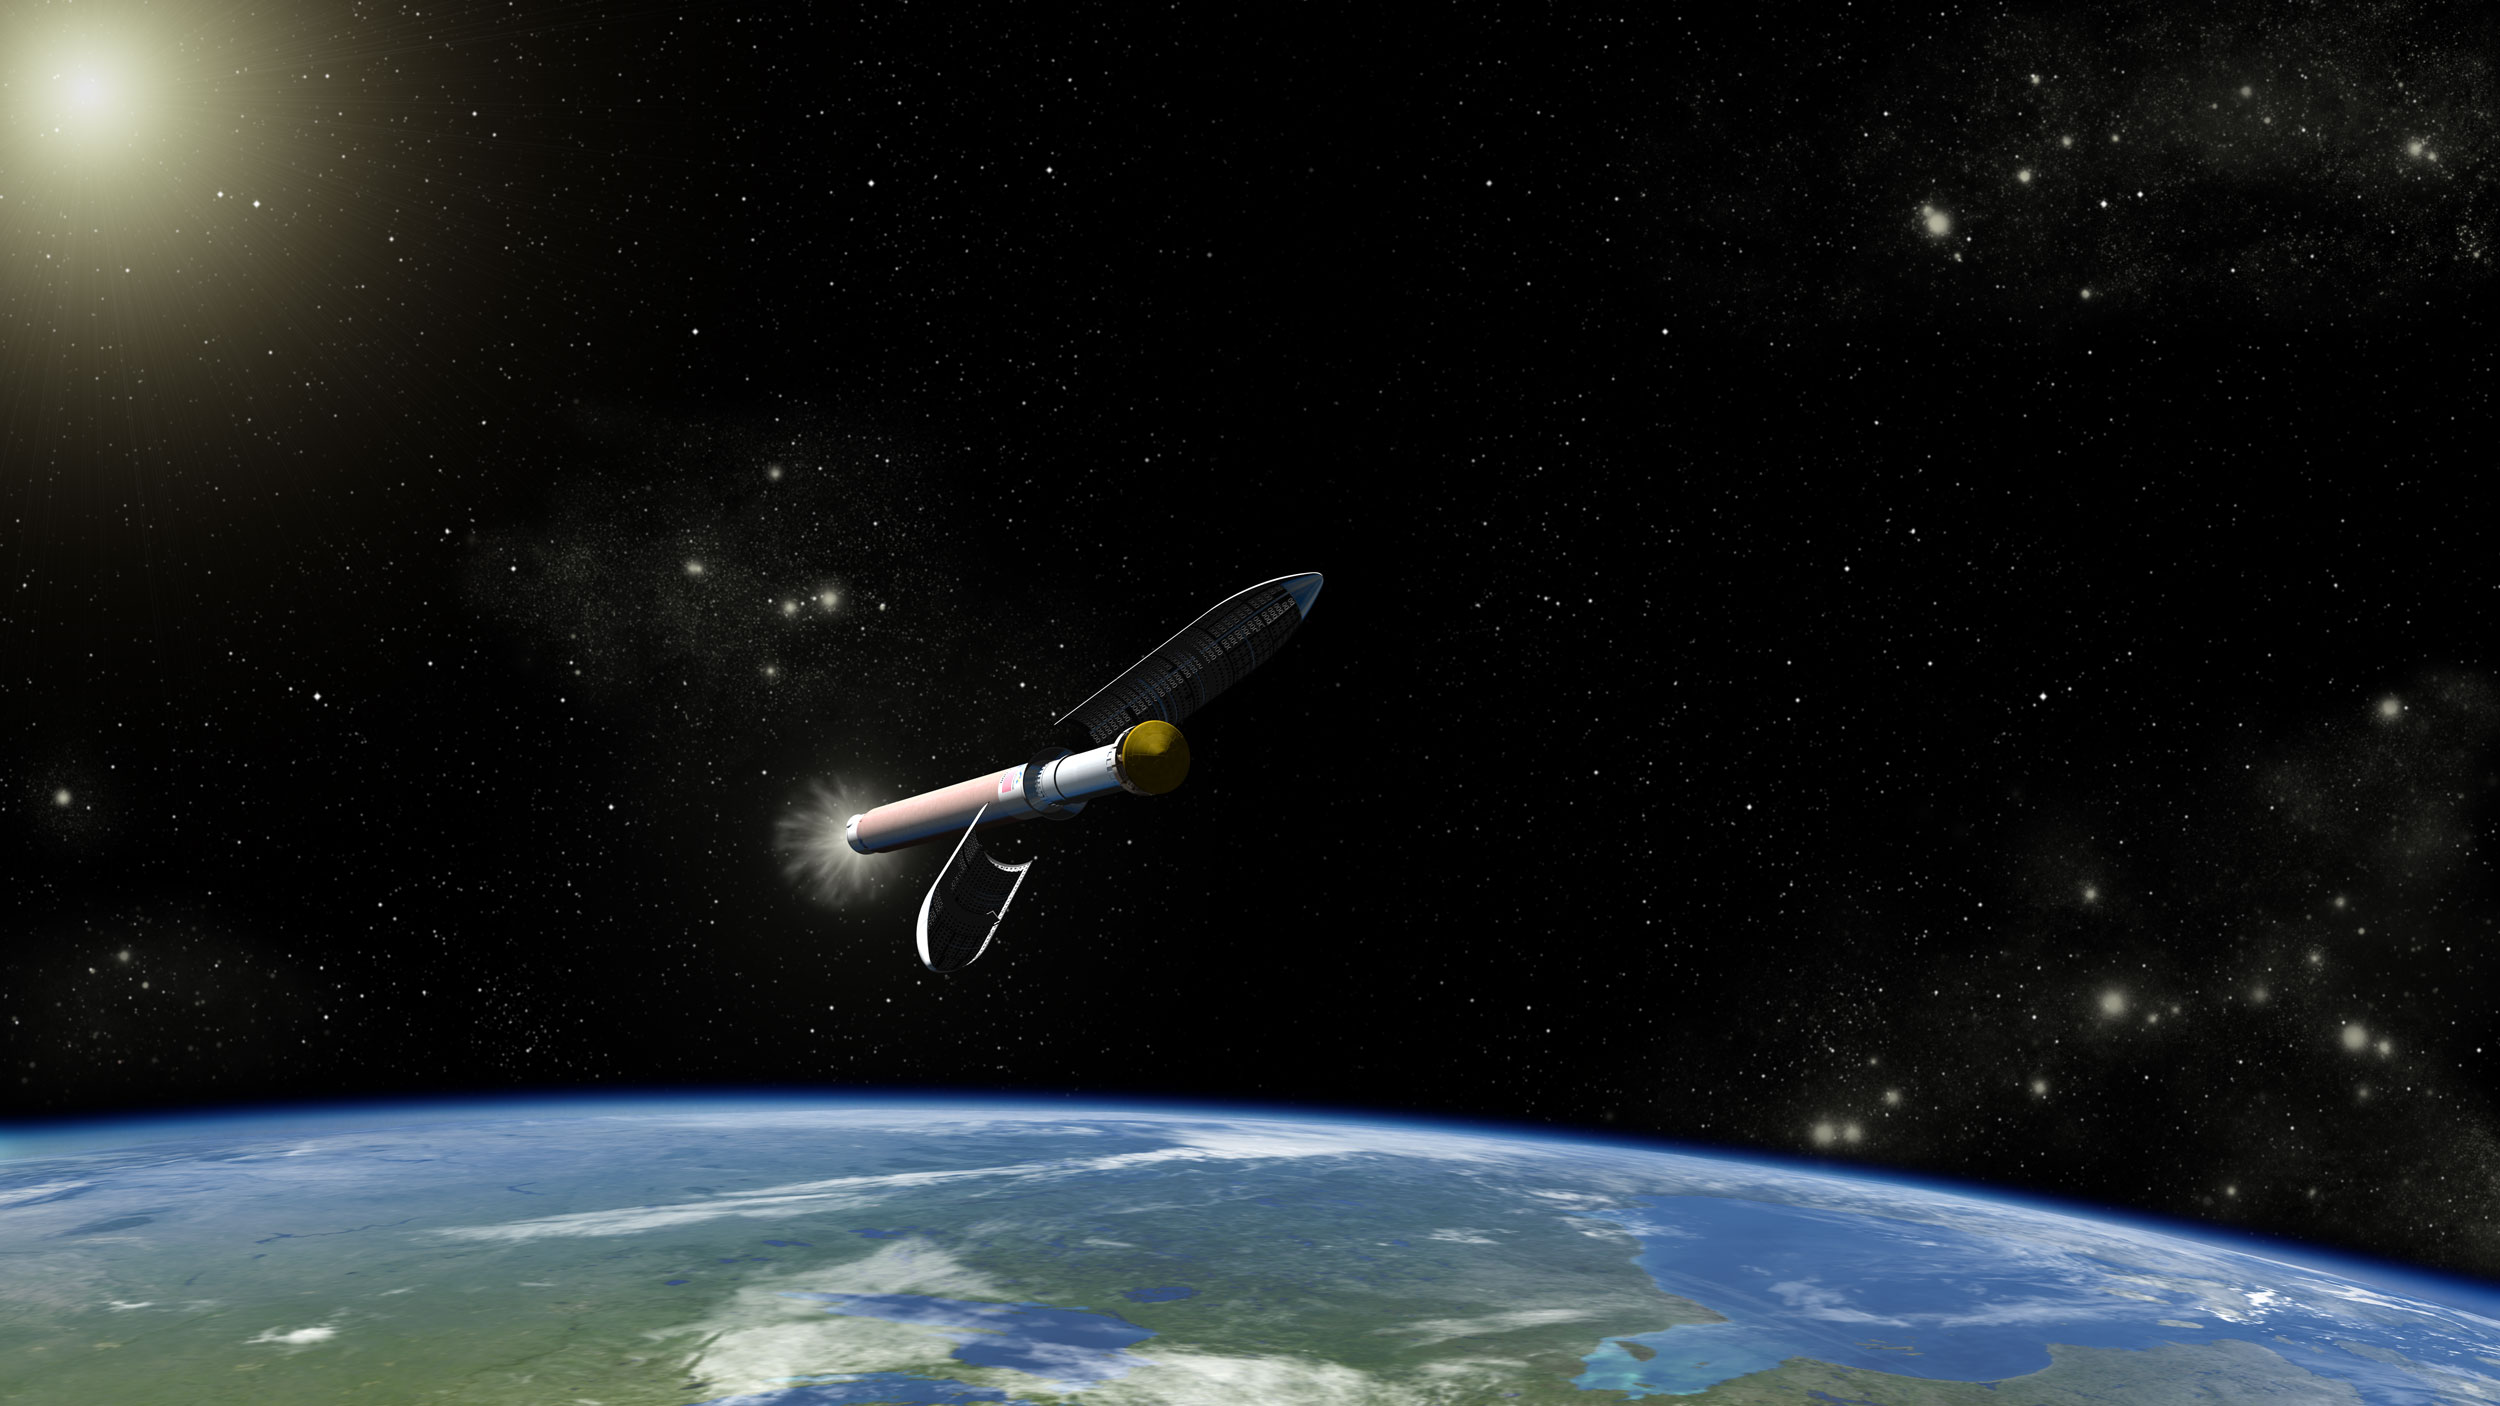

Curiosity Launch Vehicle, Artist’s Concept

This is an artist concept of the Atlas V541 launch vehicle that will carry NASA’s Curiosity rover on its way to Mars.

The Atlas V 541 vehicle was selected for the Mars Science Laboratory mission because it has the right liftoff capability for the heavy weight requirements of the rover and its spacecraft.

The launch vehicle will provide the velocity needed by the spacecraft to escape Earth’s gravity and set it on its course for Mars. Atlas V rockets are expendable launch vehicles (ELVs), which means they are only used once.

With the Mars Science Laboratory payload on top, the launch vehicle stands 191 feet (58 meters) tall. In the moment depicted here, the payload fairing that encloses the spacecraft during ascent through the atmosphere is being released.

The Mars Science Laboratory spacecraft is being prepared for launch during Nov. 25 to Dec. 18, 2011. Landing on Mars is in early August 2012. In a prime mission lasting one Martian year (nearly two Earth years) researchers will use the rover’s tools to study whether the landing region has had environmental conditions favorable for supporting microbial life and for preserving clues about whether life existed.

NASA’s Jet Propulsion Laboratory, a division of the California Institute of Technology, Pasadena, Calif., manages the Mars Science Laboratory Project for the NASA Science Mission Directorate, Washington.

Credit: NASA/JPL-Caltech